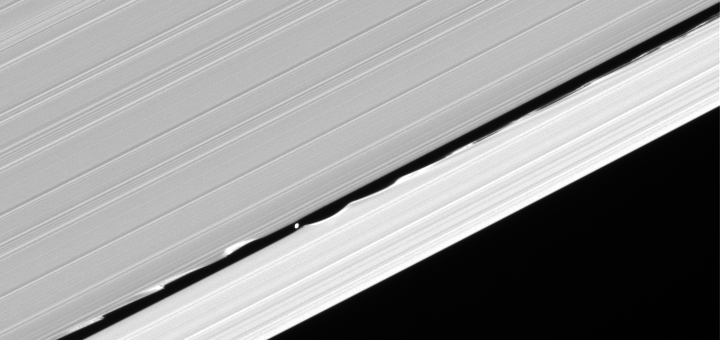

Edge Waves

Daphnis drifts through the Keeler gap, at the center of its entourage of waves.

The little moon (7 kilometers, or 4.3 miles across) draws material in the Keeler gap (42 kilometers, or 26 miles wide) into these now familiar edge waves as it orbits Saturn.

This view looks toward the lit side of the rings from about 25 degrees below the ringplane.

The image was taken in visible light with the Cassini spacecraft narrow-angle camera on Oct. 27, 2006 at a distance of approximately 325,000 kilometers (202,000 miles) from Daphnis and at a Sun-Daphnis-spacecraft, or phase, angle of 36 degrees. Image scale is 2 kilometers (1 mile) per pixel.

The Cassini-Huygens mission is a cooperative project of NASA, the European Space Agency and the Italian Space Agency. The Jet Propulsion Laboratory, a division of the California Institute of Technology in Pasadena, manages the mission for NASA’s Science Mission Directorate, Washington, D.C. The Cassini orbiter and its two onboard cameras were designed, developed and assembled at JPL. The imaging operations center is based at the Space Science Institute in Boulder, Colo.

Credit: NASA/JPL/Space Science Institute